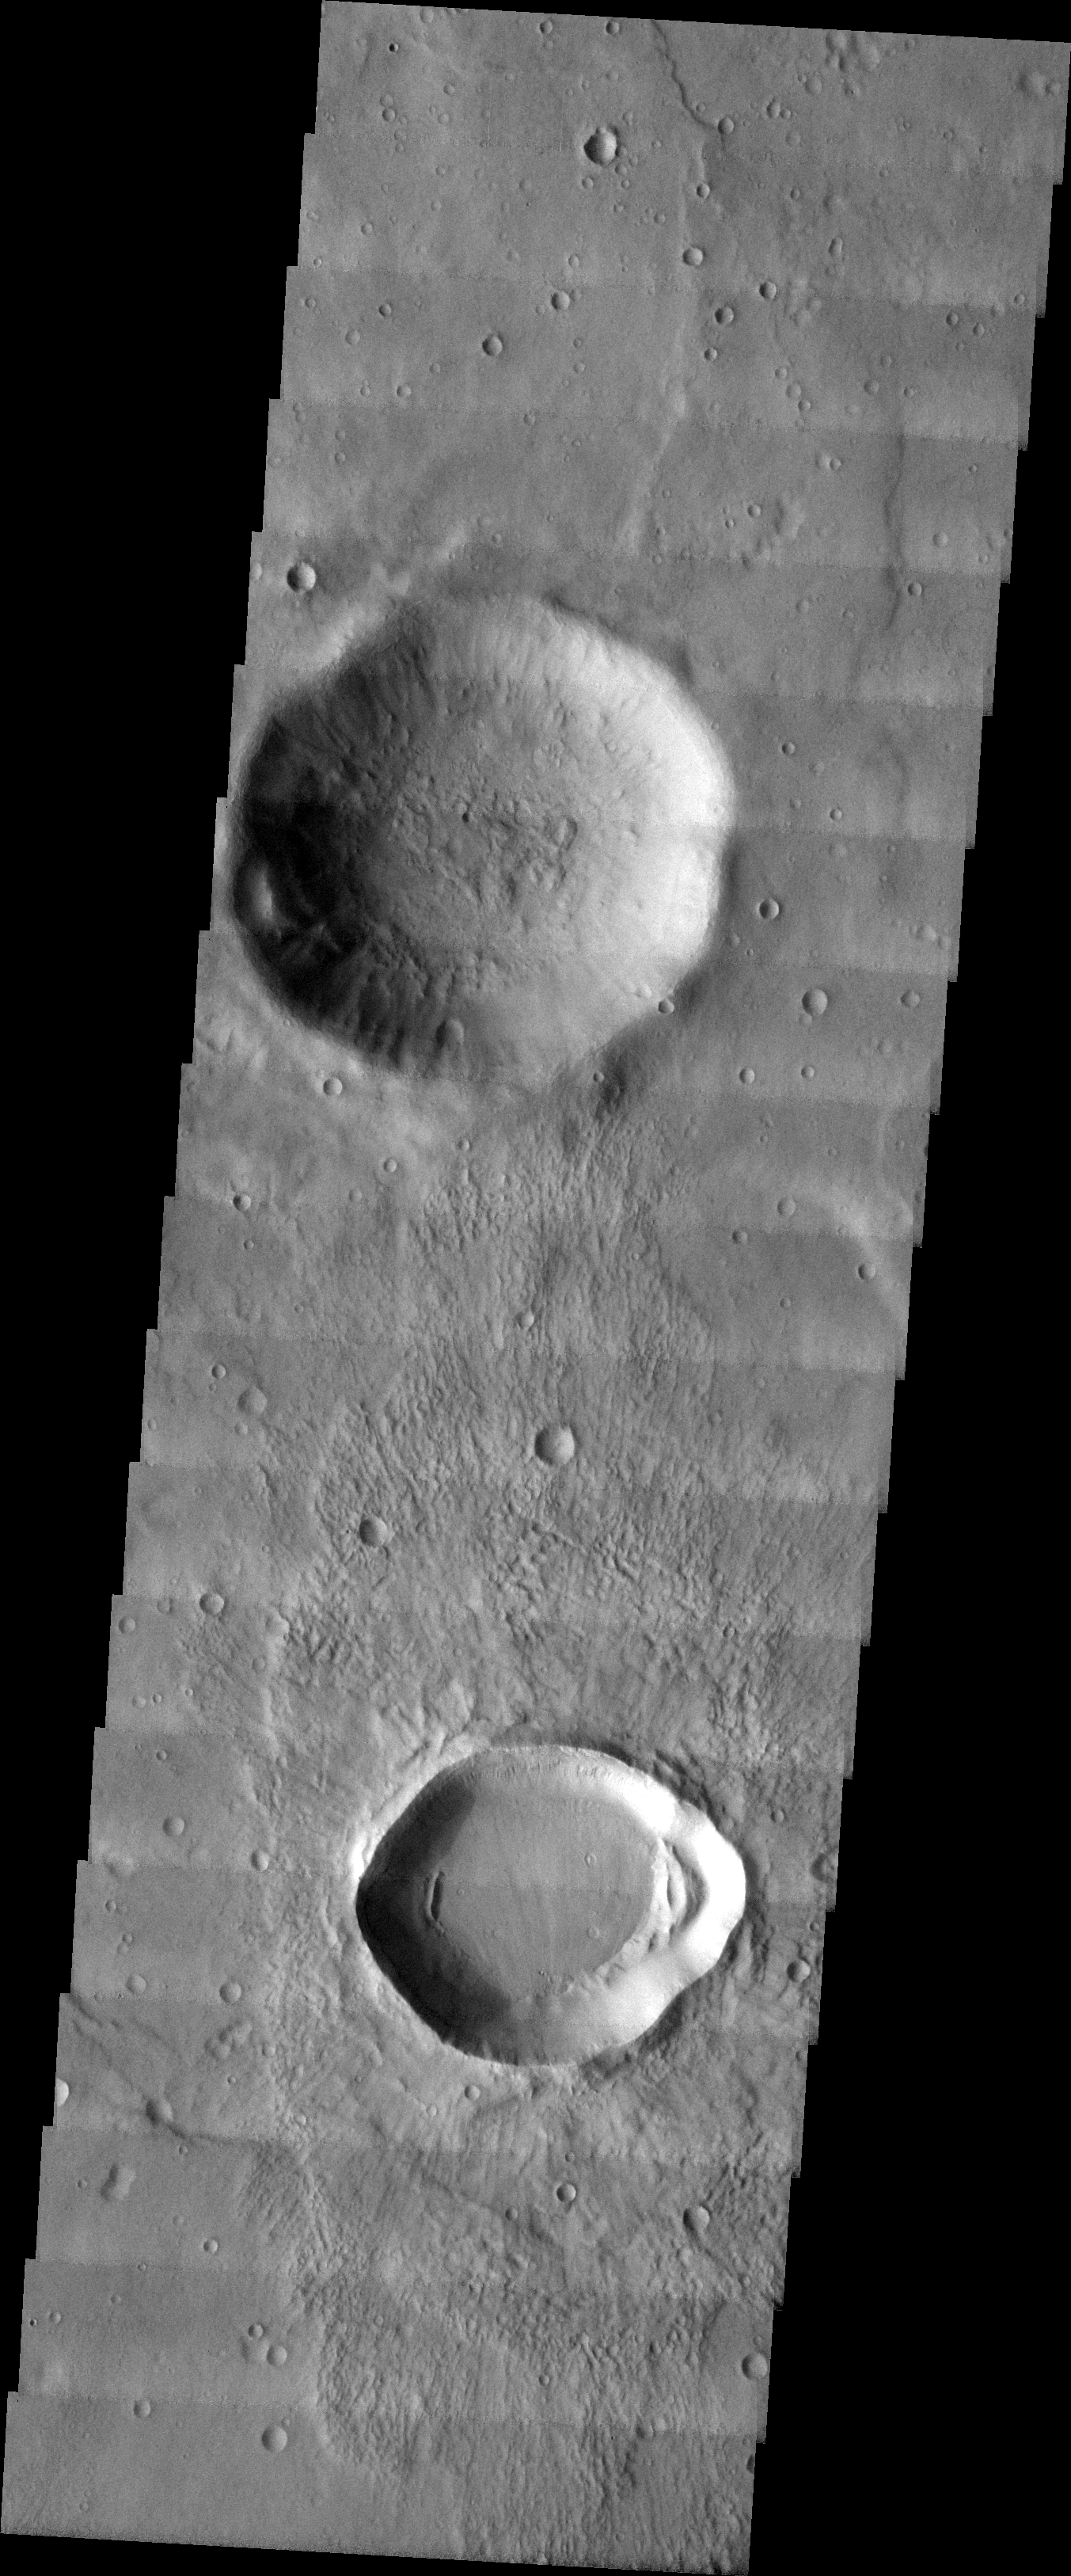

MSIP: Gullies in Craters in Noachis Terra

Released 23 April 2004

The image you see before you was taken in the Noachis Terra Region in the Southern hemisphere of Mars. The two most prominent features in this photo are the relatively large impact craters, one located towards the top of the image, and one located in the lower area. This image was chosen for this particular MSIP project because the area was in a rocky region that was in located within latitudes known to have gully formations in the walls of local craters. Therefore, the craters appeared to be likely candidates to try and determine if gully formation in crater walls are more likely to form on the pole or equator-facing wall of the crater.

Our team, from the Klein High School Astronomy Club, included four students–two sophomores, a junior, and a senior, plus our club astronomer/teacher, and our sponsor. As part of the astronomy club, the team is all volunteer, and is involved in other astronomical activities in the community. We are from Klein, Texas, which is a suburb of Houston, Texas.

Three returning team members are participating in our MSIP project again this year.

Image information: VIS instrument. Latitude -30.5, Longitude 356.1 East (3.9 West). 19 meter/pixel resolution.

NASA and Arizona State University’s Mars Education Program is offering students nationwide the opportunity to be involved in authentic Mars research by participating in the Mars Student Imaging Project (MSIP). Teams of students in grades 5 through college sophomore level have the opportunity to work with scientists, mission planners and educators on the THEMIS team at ASU’s Mars Space Flight Facility, to image a site on Mars using the THEMIS visible wavelength camera. For more information go to the MSIP website: http://msip.asu.edu.

Note: this THEMIS visual image has not been radiometrically nor geometrically calibrated for this preliminary release. An empirical correction has been performed to remove instrumental effects. A linear shift has been applied in the cross-track and down-track direction to approximate spacecraft and planetary motion. Fully calibrated and geometrically projected images will be released through the Planetary Data System in accordance with Project policies at a later time.

NASA’s Jet Propulsion Laboratory manages the 2001 Mars Odyssey mission for NASA’s Office of Space Science, Washington, D.C. The Thermal Emission Imaging System (THEMIS) was developed by Arizona State University, Tempe, in collaboration with Raytheon Santa Barbara Remote Sensing. The THEMIS investigation is led by Dr. Philip Christensen at Arizona State University. Lockheed Martin Astronautics, Denver, is the prime contractor for the Odyssey project, and developed and built the orbiter. Mission operations are conducted jointly from Lockheed Martin and from JPL, a division of the California Institute of Technology in Pasadena.

Credit: NASA/JPL/Arizona State University